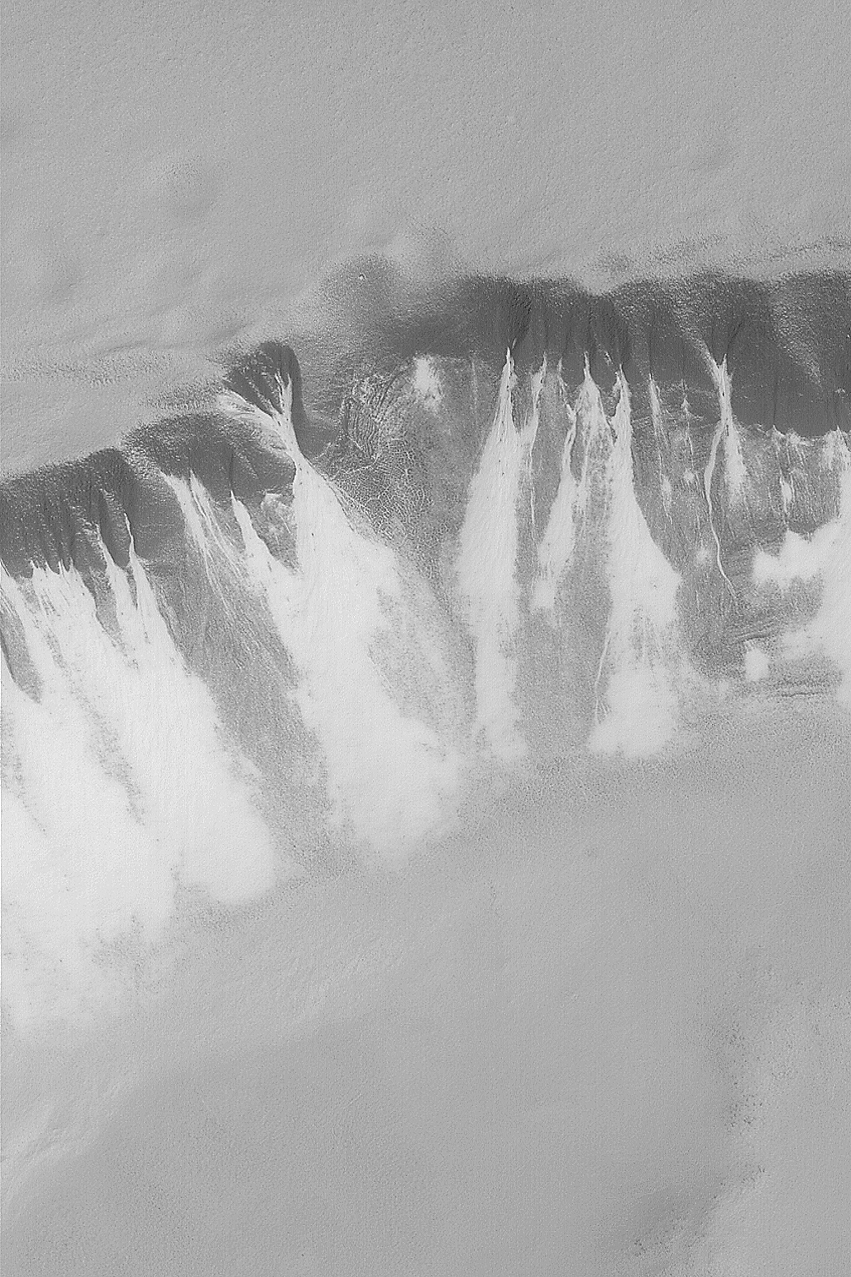

Defrosting South Polar Slope

MGS MOC Release No. MOC2-467, 29 August 2003

Today, August 29, 2003, Mars Global Surveyor (MGS) completes its 20,000th orbit since the start of the mapping phase of the mission in March 1999. Each of the 20,000 nearly-polar, nearly-circular orbits around the planet takes about 2 hours. The spacecraft passes over each martian polar region twelve times a day. This July 2003 MGS Mars Orbiter Camera (MOC) image shows defrosting gullies and mass movement (landslide) features in the south polar region. This is a springtime view; all of the carbon dioxide and water ice that accumulated on the ground during the previous winter is subliming away. The different physical properties of the ground beneath the frost lead to differences in the length of time that a particular surface retains frost as spring progresses. Here, the areas that still have the most frost are the bright features associated with gullies and landslide deposits. These deposits may contain more sand than their surrounding terrain–we know from images of martian sand dunes that frost tends to linger a bit later in the spring on a sandy surface. This image is located near 70.7°S, 358.2°W. The slope bearing gullies and landslide materials is facing toward the bottom/lower right. Sunlight illuminates the scene from the lower right. This image covers an area 3 km (1.9 mi) wide.

Credit: NASA/JPL/Malin Space Science Systems